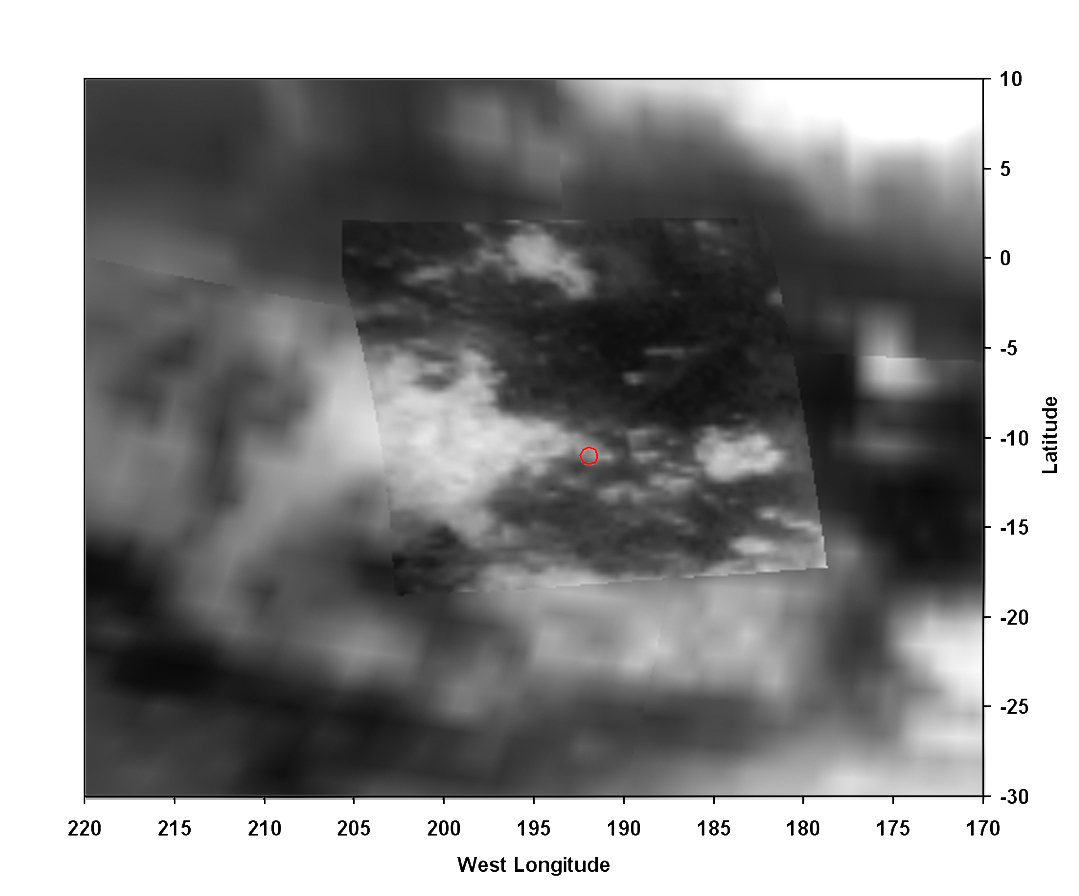

Titan Landing Site Seen From Cassini

Figure 1

A view of Titan from the visual and infrared mapping spectrometer instrument on the Cassini orbiter. The Huygens probe landed in the small red circle on the boundary of the bright and dark regions. The size of the circle shows the field of view of the Huygens Descent Imager/Spectral Radiometer (DISR) instrument from an altitude of 20 kilometers (about 12 miles).

The Cassini-Huygens mission is a cooperative project of NASA, the European Space Agency and the Italian Space Agency. The Jet Propulsion Laboratory, a division of the California Institute of Technology in Pasadena, manages the Cassini-Huygens mission for NASA’s Science Mission Directorate, Washington. The Cassini orbiter and its two onboard cameras were designed, developed and assembled at JPL. The visual and infrared mapping spectrometer team is based at the University of Arizona, Tucson.

Credit: NASA/JPL/University of Arizona/USGS